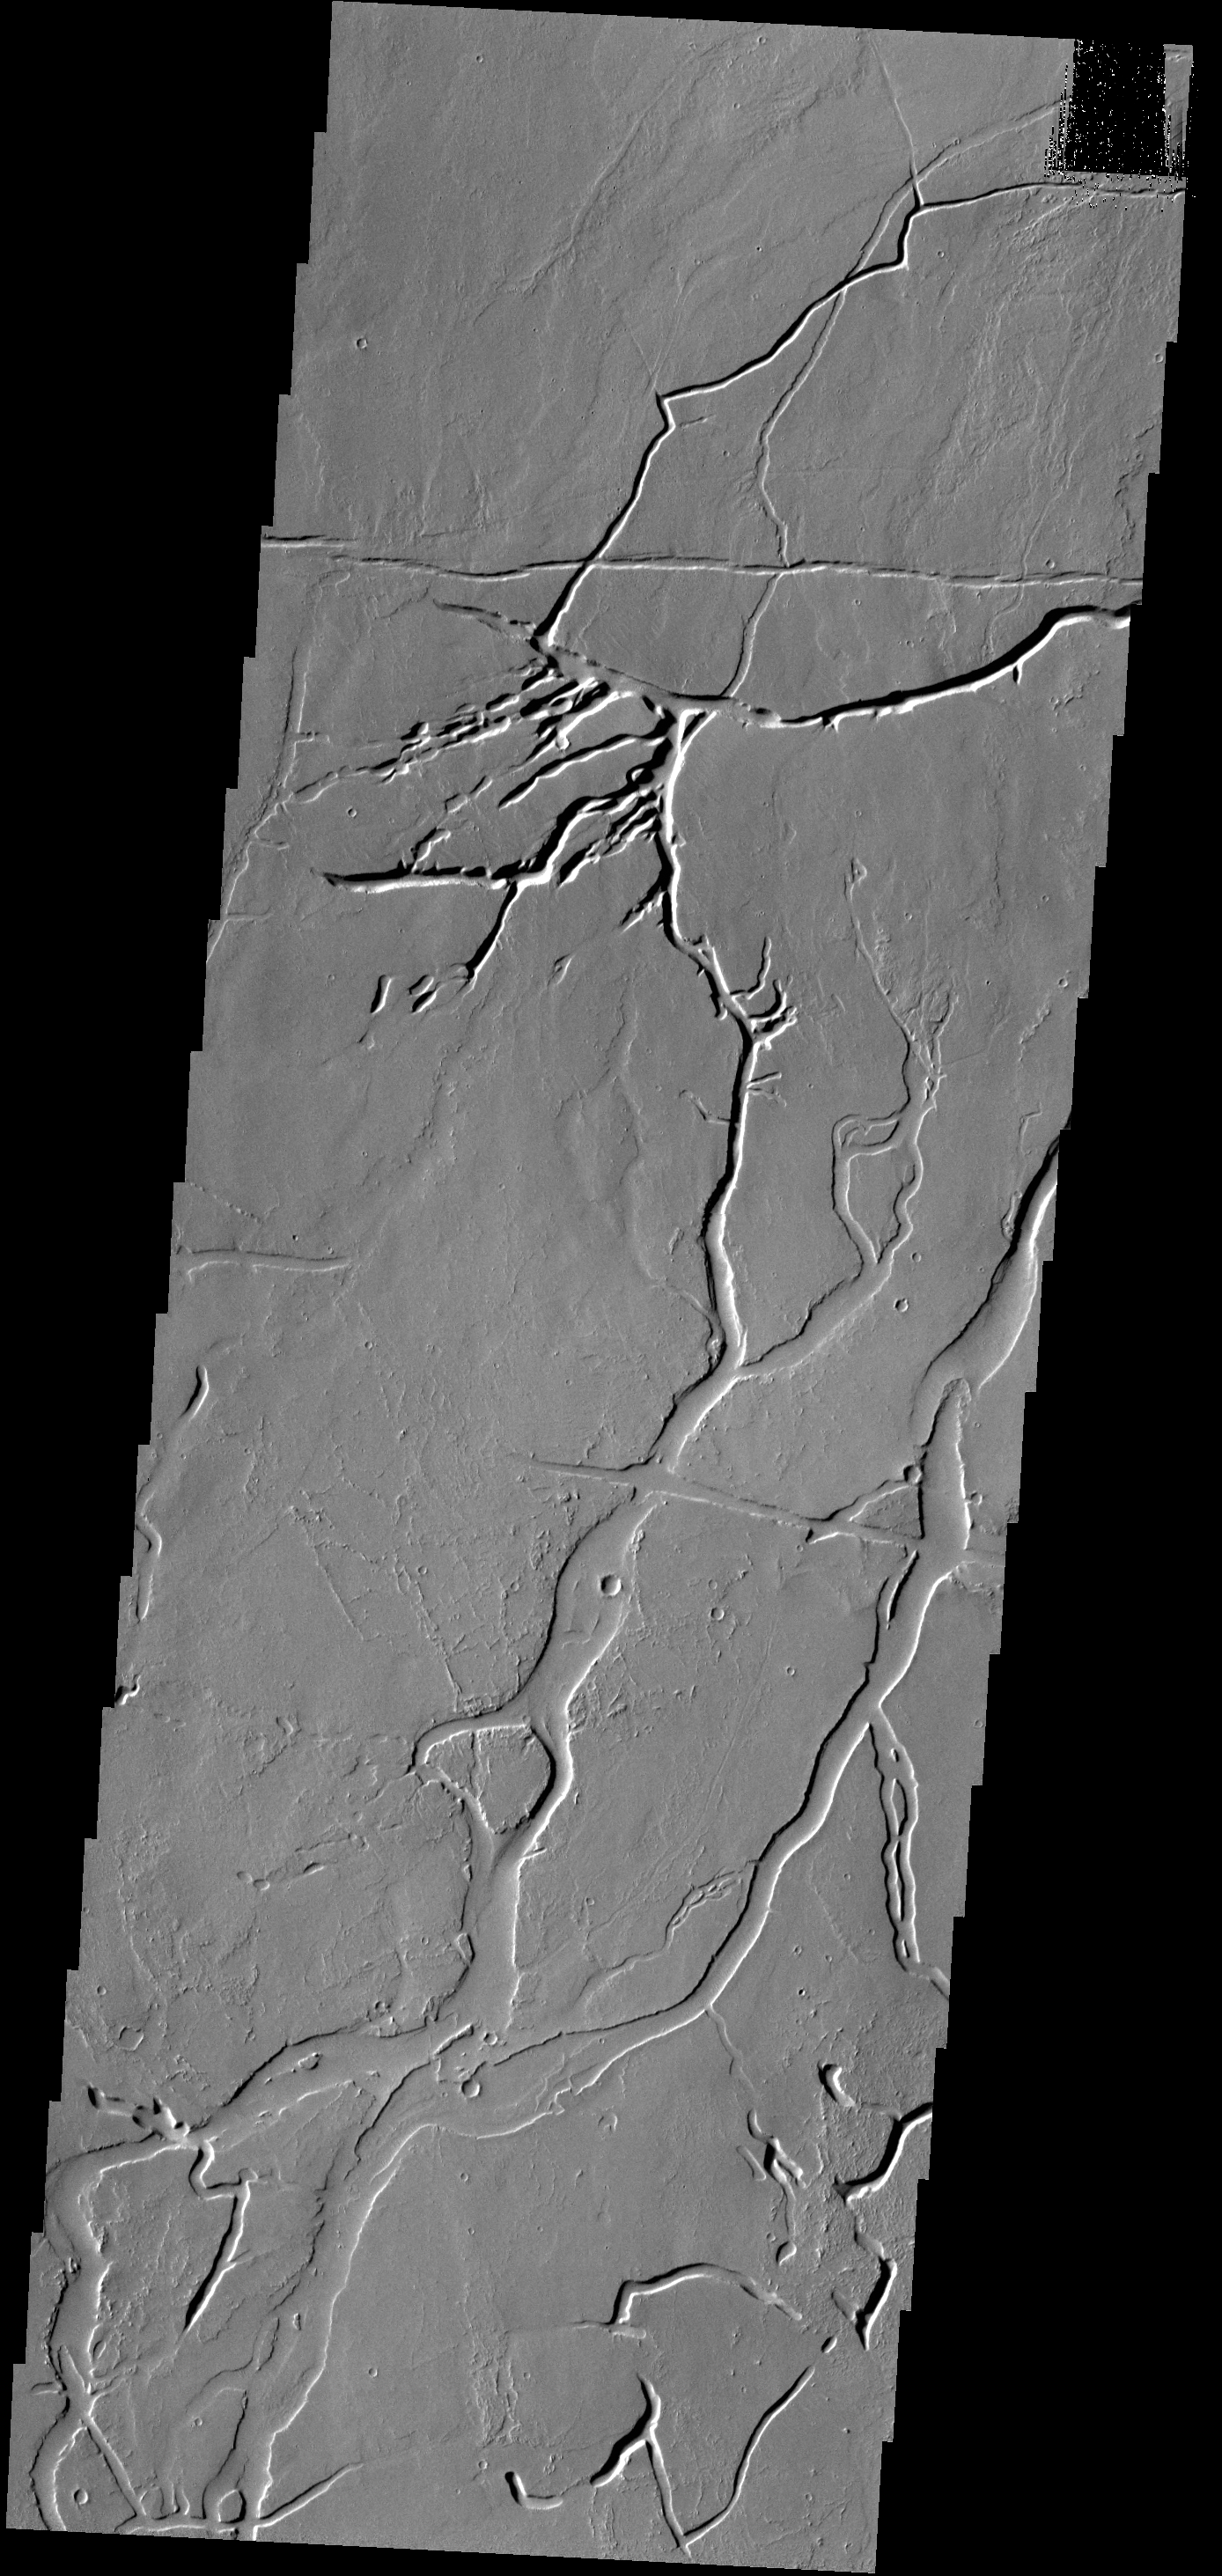

Gordii Fossae

The channels and depressions in this VIS image are part of Gordii Fossae, located on the volcanic plains between Olympus Mons and Gigas Sulci.

Credit: NASA/JPL-Caltech/ASU